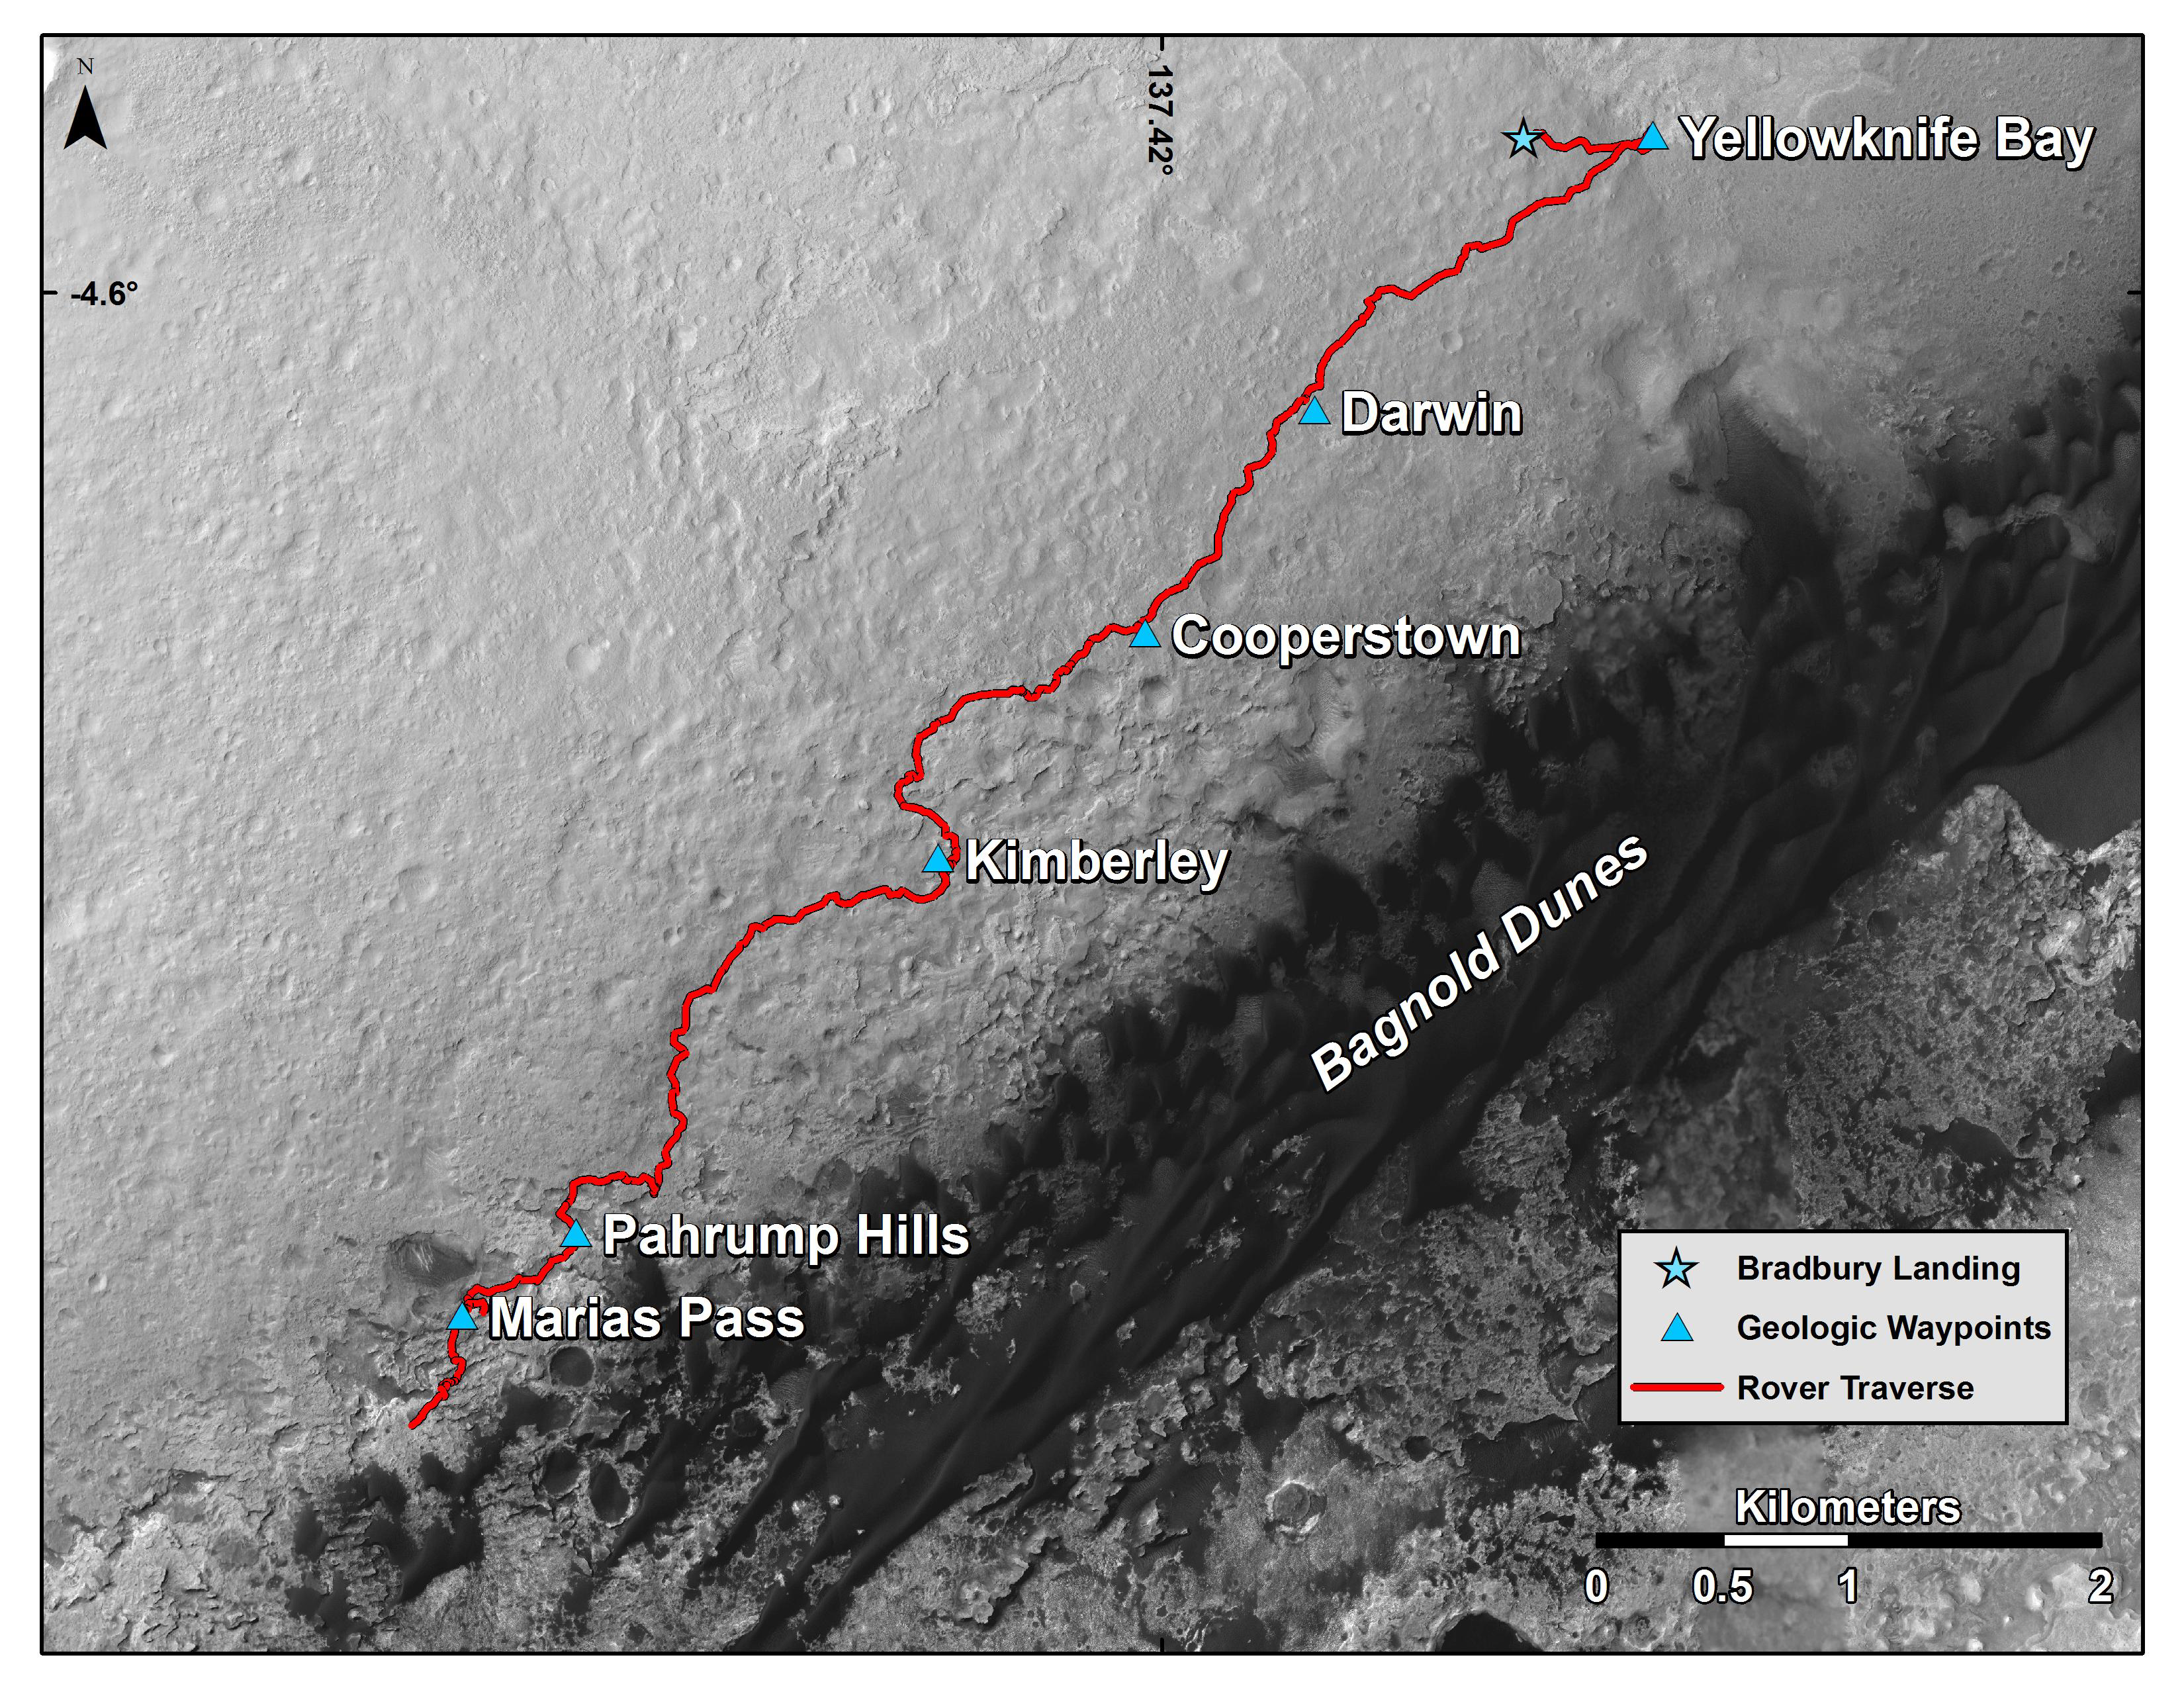

Curiosity Rover’s Traverse, First 1,163 Sols on Mars

This map shows the route driven by NASA’s Curiosity Mars rover from the location where it landed in August 2012 to its location in mid-November 2015, approaching examples of dunes in the “Bagnold Dunes” dune field.

The traverse line covers drives completed through the 1,165rd Martian day, or sol, of Curiosity’s work on Mars (Nov. 15, 2015).

The base image for this map is from the High Resolution Imaging Science Experiment (HiRISE) camera on NASA’s Mars Reconnaissance Orbiter. North is up. The dark ground south of the rover’s route is the Bagnold Dunes of dark, wind-blown material at the foot of Mount Sharp.

The scale bar at lower right represents two kilometers (1.2 miles). For broader-context images of the area, see PIA17355, PIA16064 and PIA16058.

NASA’s Jet Propulsion Laboratory, a division of the California Institute of Technology, Pasadena, manages the Mars Science Laboratory Project and Mars Reconnaissance Orbiter Project for NASA’s Science Mission Directorate, Washington.

Credit: NASA/JPL-Caltech/Univ. of Arizona